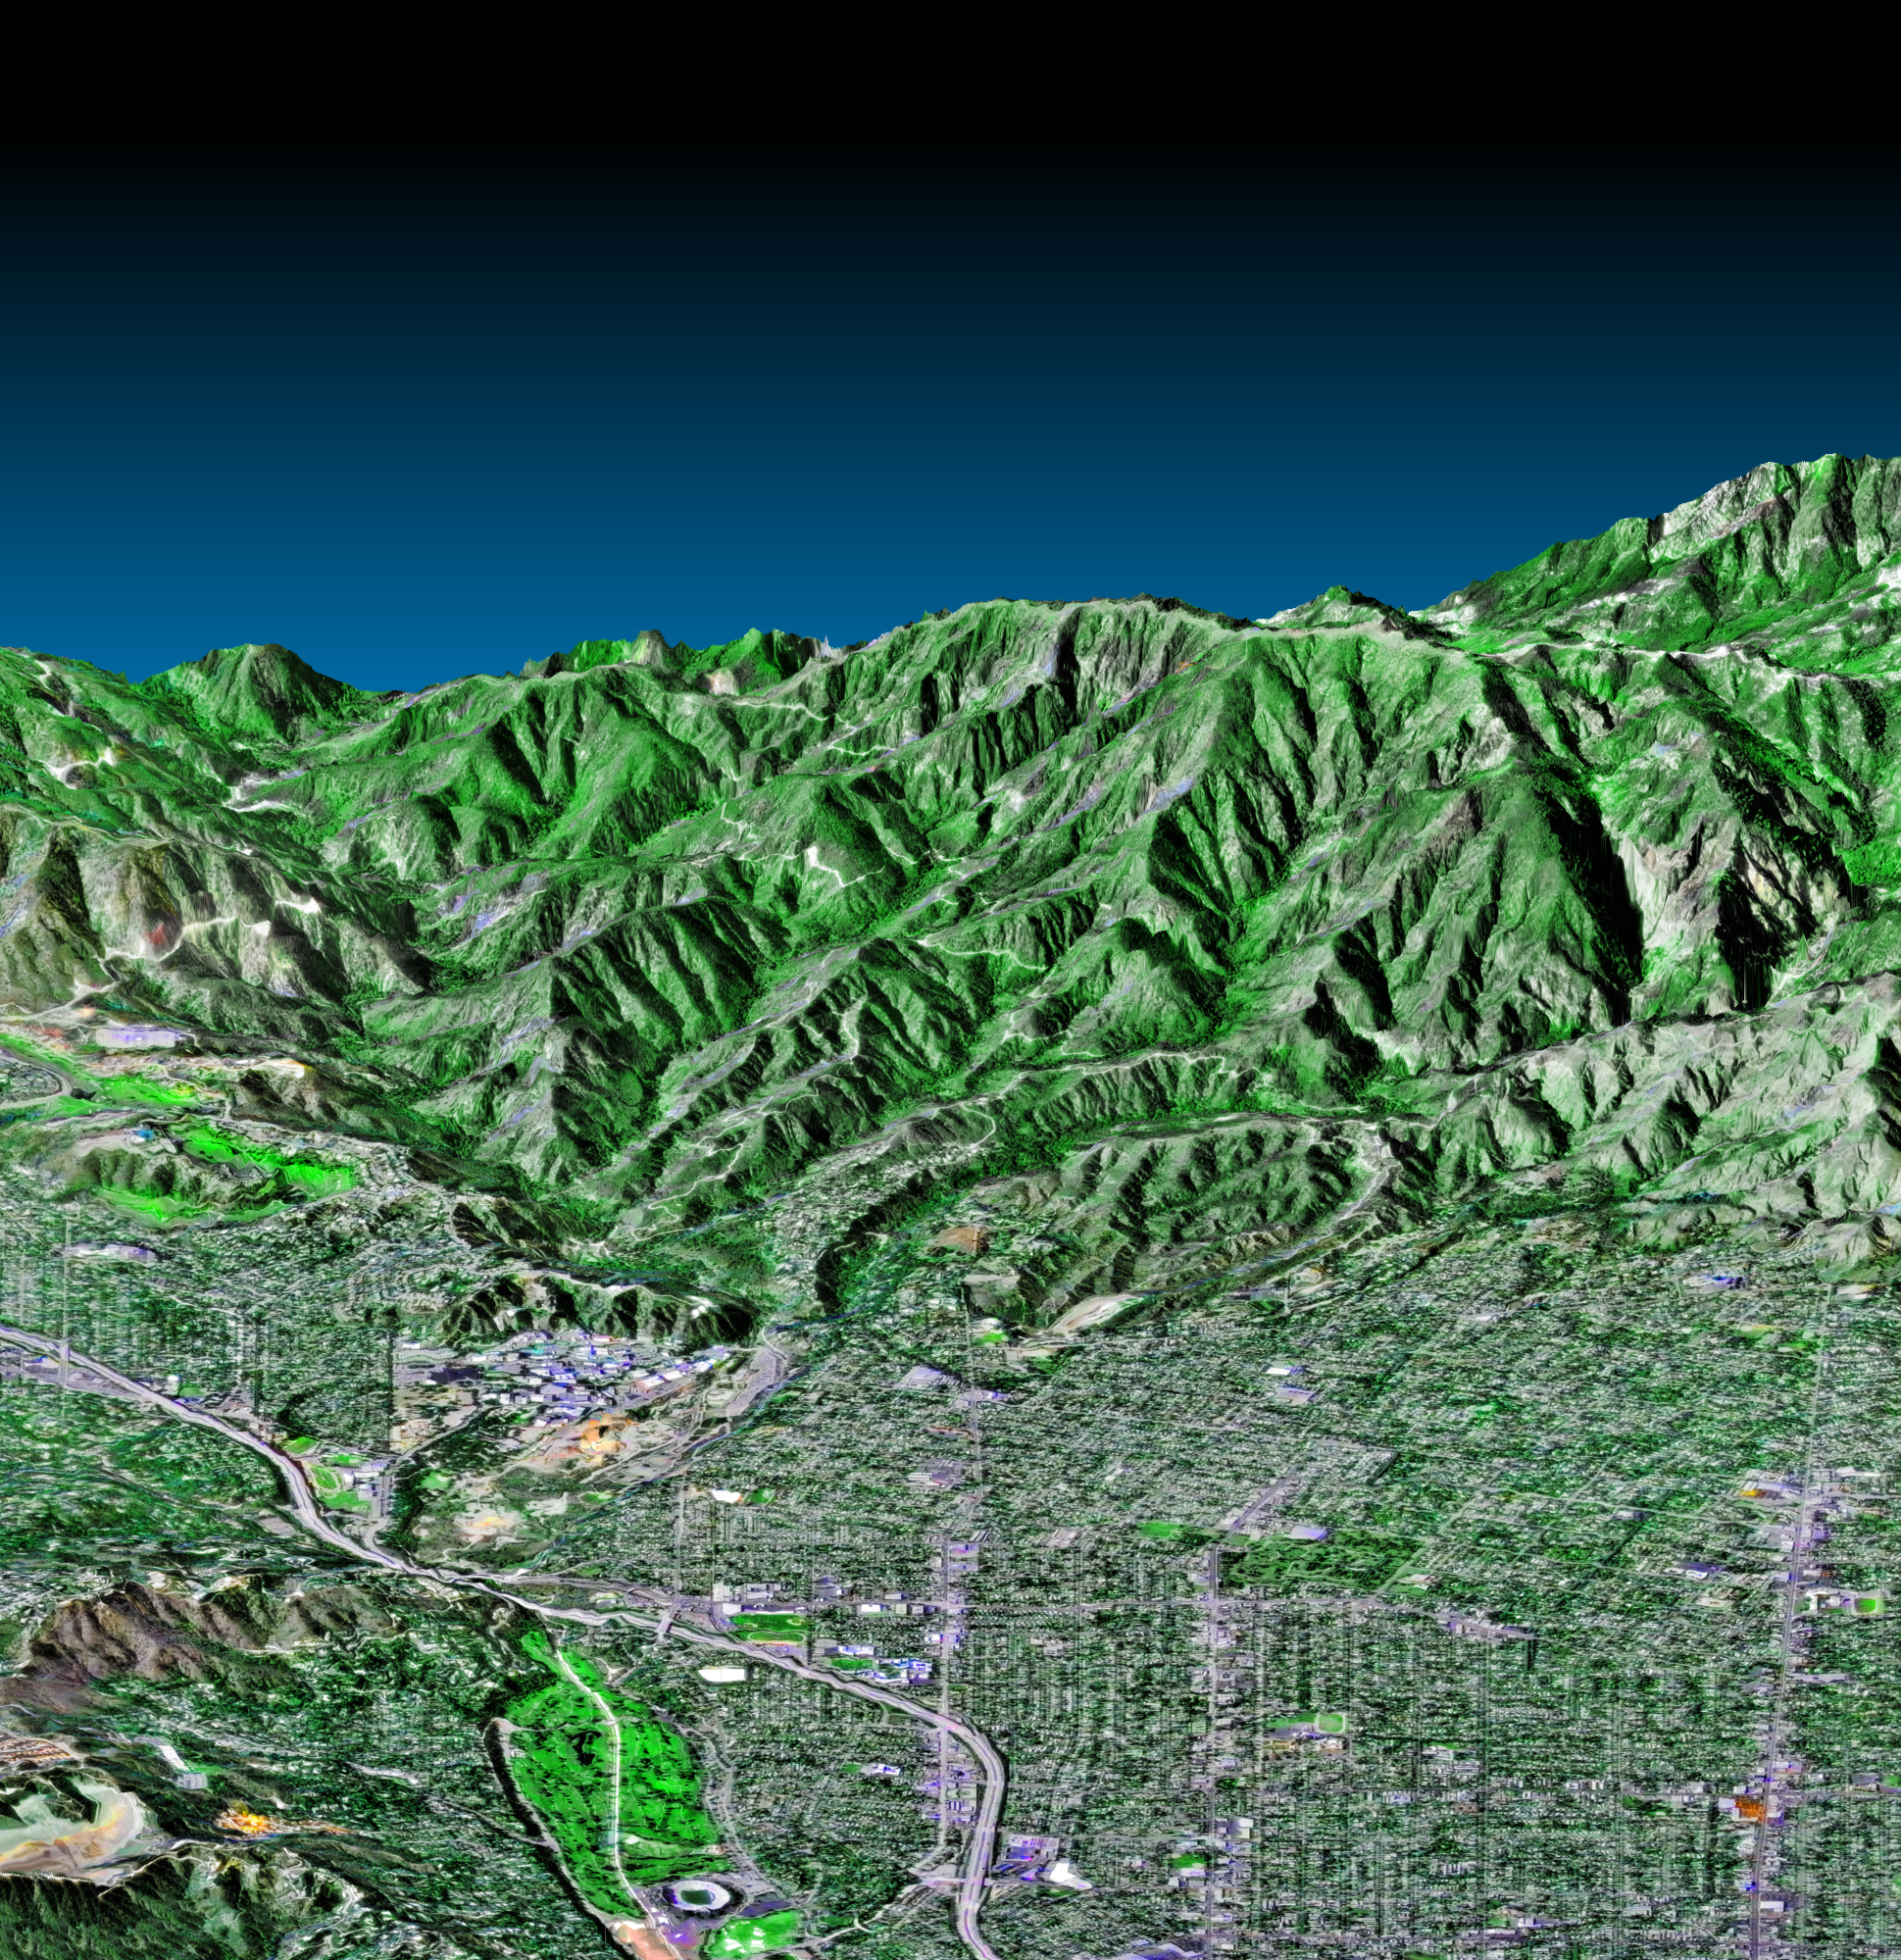

Pasadena, California Perspective View with Aerial Photo and Landsat Overlay

This perspective view shows the western part of the city of Pasadena, California, looking north towards the San Gabriel Mountains. Portions of the cities of Altadena and La Canada-Flintridge are also shown. The image was created from three datasets: the Shuttle Radar Topography Mission (SRTM) supplied the elevation data; Landsat data from November 11, 1986 provided the land surface color (not the sky) and U. S. Geological Survey digital aerial photography provides the image detail. The Rose Bowl, surrounded by a golf course, is the circular feature at the bottom center of the image. The Jet Propulsion Laboratory, is the cluster of large buildings north of the Rose Bowl at the base of the mountains. A large landfill, Scholl Canyon, is the smooth area in the lower left corner of the scene.

This image shows the power of combining data from different sources to create planning tools to study problems that affect large urban areas. In addition to the well-known earthquake hazards, Southern California is affected by a natural cycle of fire and mudflows. Wildfires strip the mountains of vegetation, increasing the hazards from flooding and mudflows for several years afterwards. Data such as shown on this image can be used to predict both how wildfires will spread over the terrain and also how mudflows will be channeled down the canyons.

For a full-resolution, annotated version of this image, please select Figure 1, below:

The Shuttle Radar Topography Mission (SRTM), launched on February 11, 2000, uses the same radar instrument that comprised the Spaceborne Imaging Radar-C/X-Band Synthetic Aperture Radar (SIR-C/X-SAR) that flew twice on the Space Shuttle Endeavour in 1994. The mission is designed to collect three-dimensional measurements of the Earth’s surface. To collect the 3-D data, engineers added a 60-meter-long (200-foot) mast, an additional C-band imaging antenna and improved tracking and navigation devices. The mission is a cooperative project between the National Aeronautics and Space Administration (NASA), the National Imagery and Mapping Agency (NIMA) and the German (DLR) and Italian (ASI) space agencies. It is managed by NASA’s Jet Propulsion Laboratory, Pasadena, CA, for NASA’s Earth Science Enterprise, Washington, DC.

Size: 5.8 km (3.6 miles) x 10 km (6.2 miles)
Location: 34.16 deg. North lat., 118.16 deg. West lon.
Orientation: Looking North
Original Data Resolution: SRTM, 30 meters; Landsat, 30 meters; Aerial Photo, 3 meters (no vertical exaggeration)
Date Acquired: February 16, 2000

Credit: NASA/JPL/NIMA